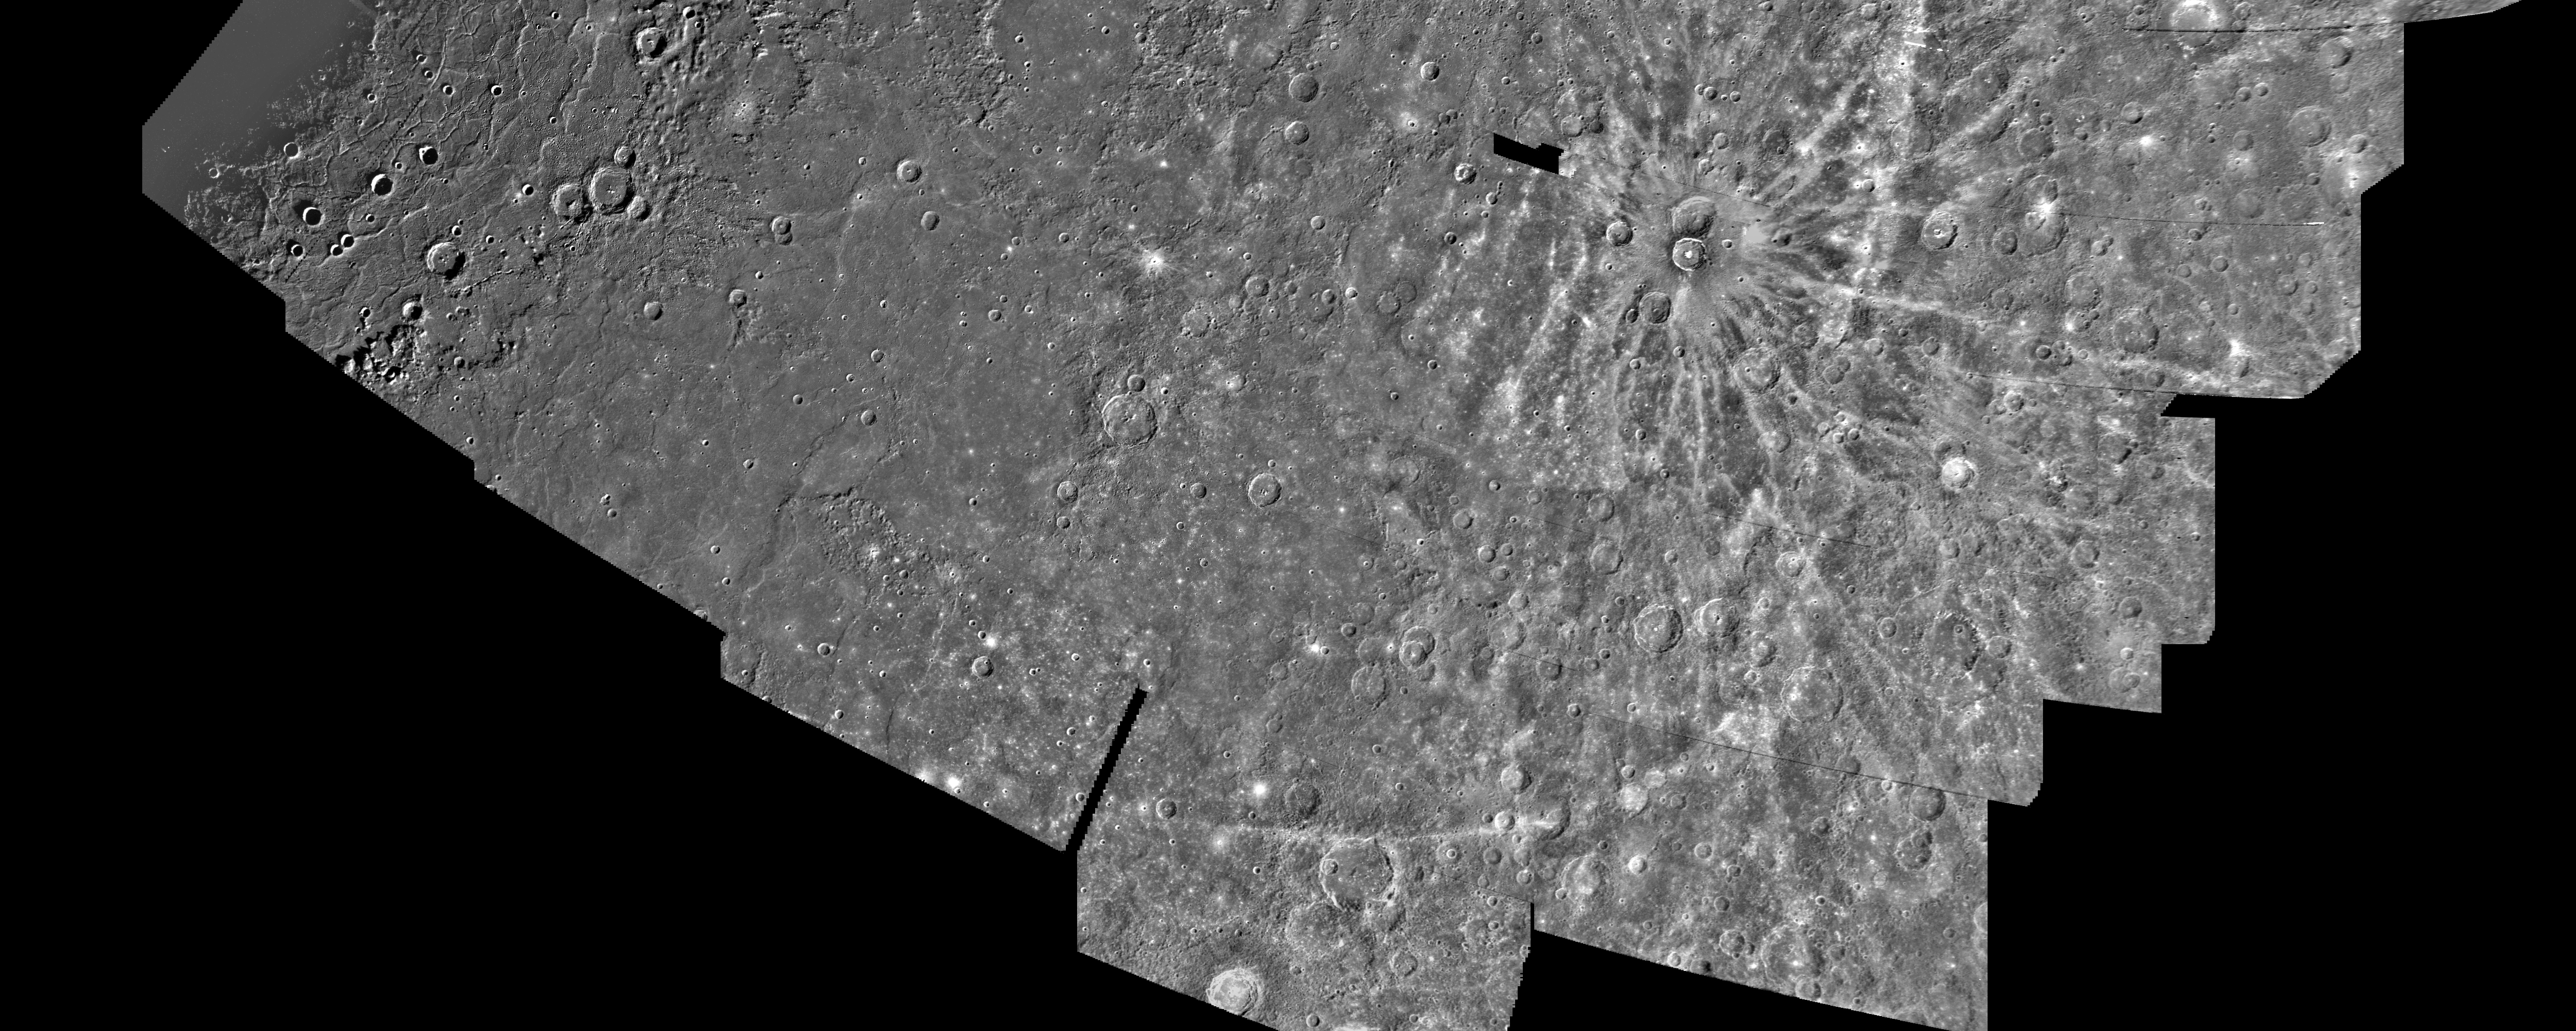

Mercury: Photomosaic of the Shakespeare Quadrangle of Mercury (Southern Half) H-3

This computer generated photomosaic from Mariner 10 is of the southern half of Mercury’s Shakespeare Quadrangle, named for the ancient Shakespeare crater located on the upper edge to the left of center. This portion of the quadrangle covers the geographic region from 20 to 45 degrees north latitude and from 90 to 180 degrees longitude. The photomosaic was produced using computer techniques and software developed in the Image Processing Laboratory of NASA’s Jet Propulsion Laboratory. The pictures have been high-pass filtered and contrast enhanced to accentuate surface detail, and geometrically transformed into a Lambert conformal projection.

Well defined bright streaks or ray systems radiating away from craters constitute another distinctive feature of the Mercurian surface, remarkably similar to the Moon. The rays cut across and are superimposed on all other surface features, indicating that the source craters are the youngest topographic features on the surface of Mercury.

The above material was taken from the following publication… Davies, M. E., S. E. Dwornik, D. E. Gault, and R. G. Strom, Atlas of Mercury,NASA SP-423 (1978).

The Mariner 10 mission was managed by the Jet Propulsion Laboratory for NASA’s Office of Space Science.

Credit: NASA/JPL